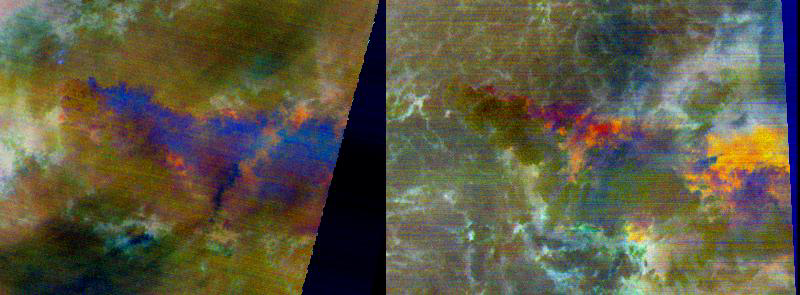

Chaiten Volcano, Chile

On May 2, 2008 Chile’s Chaiten Volcano erupted after 9,000 years of inactivity. Now, 4 weeks later, the eruption continues, with ash-, water-, and sulfur-laden plumes blowing hundreds of kilometers to the east and north over Chile and Argentina. On May 24, ASTER captured a day-night pair of thermal infrared images of the eruption, displayed here in enhanced, false colors. At the time of the daytime acquisition (left image) most of the plume appears dark blue because it is too thick for upwelling ground radiation to penetrate. At the edges it appears orange, indicating the presence of ash and sulfur dioxide. In the nighttime image (right), the plume is orange and red near the source, and becomes more yellow-orange further away from the vent. The possible cause is that ash is settling out of the plume further downwind, revealing the dominant presence of sulfur dioxide.

The images were acquired May 24, 2008, cover an area of 37 x 26.5 km, and are located near 42.7 degrees south latitude, 72.7 degrees west longitude.

The U.S. science team is located at NASA’s Jet Propulsion Laboratory, Pasadena, Calif. The Terra mission is part of NASA’s Science Mission Directorate.

Credit: NASA/GSFC/METI/ERSDAC/JAROS, and U.S./Japan ASTER Science Team